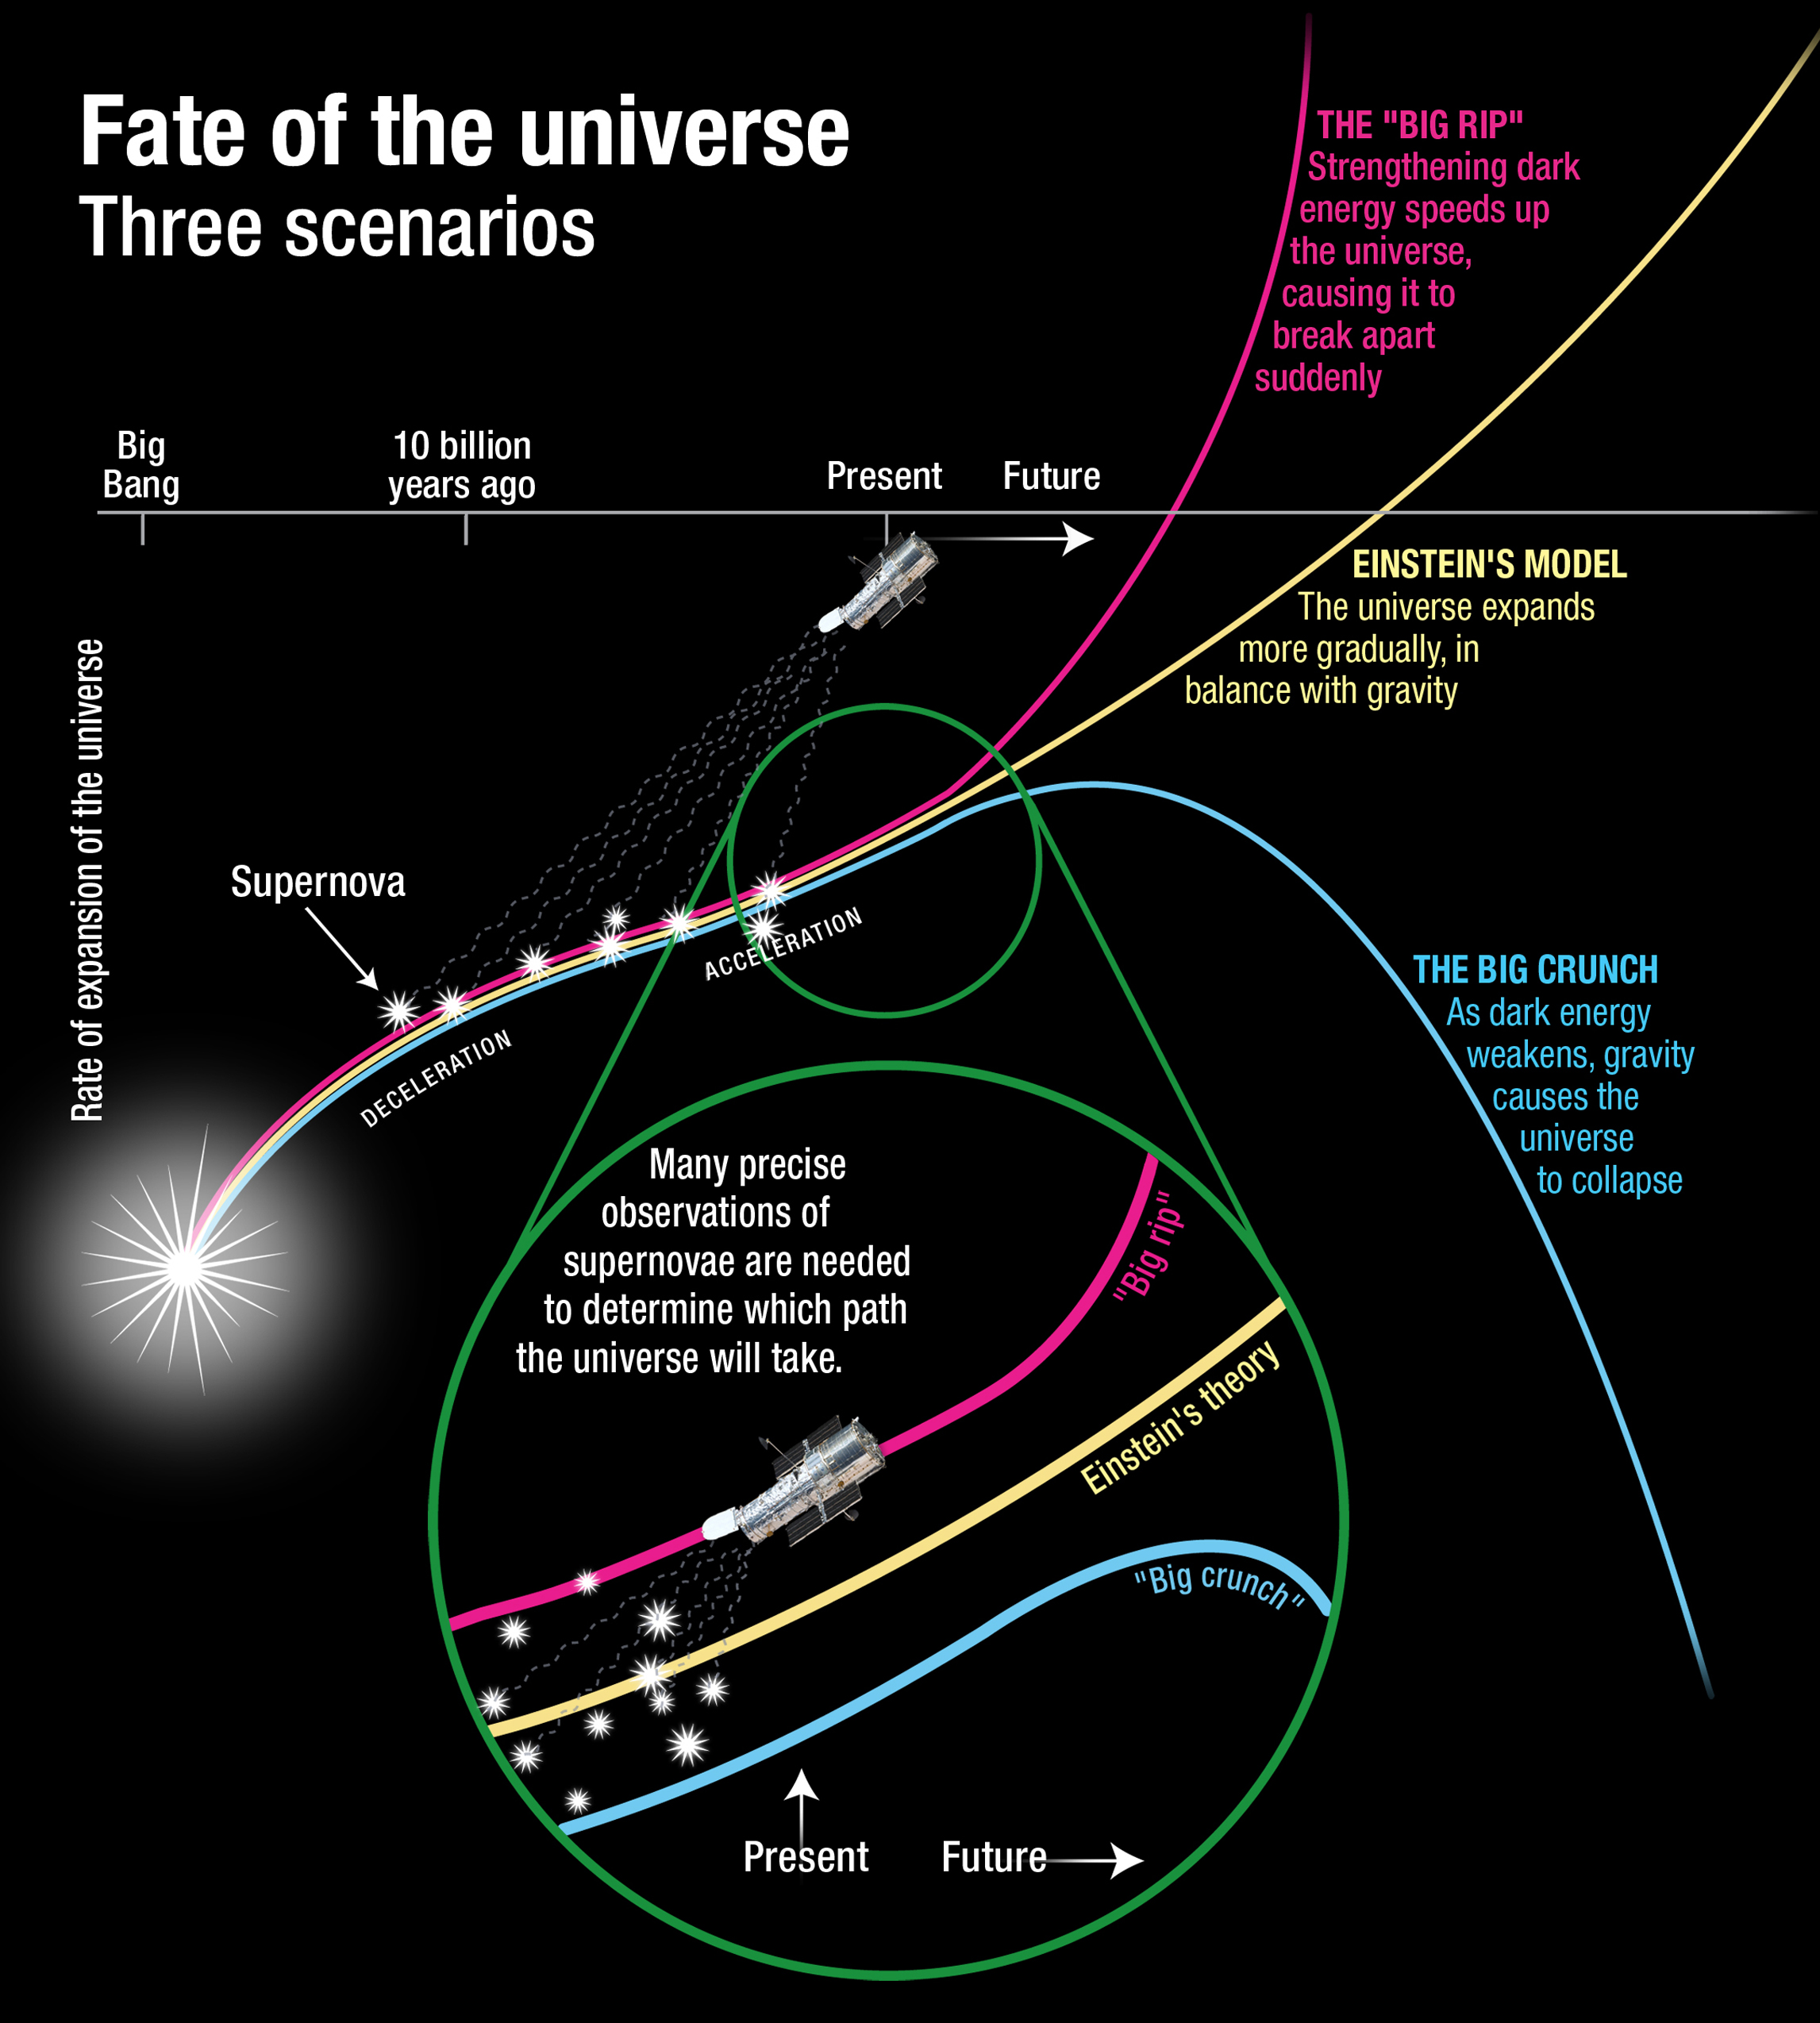

The Fate of the Universe: Three Scenarios

Credit: NASA and A. Feild (STScI)